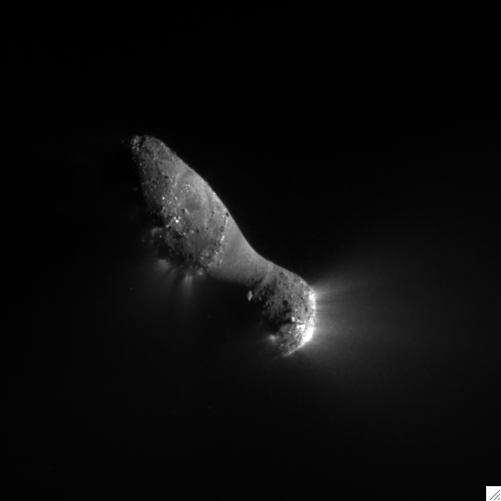

Slipping By Comet Hartley 2

This close-up view of comet Hartley 2 was taken at 7:00 a.m. PDT (10 a.m. EDT), after NASA’s EPOXI mission flew by. The spacecraft’s Medium-Resolution Instrument snapped the picture from a distance of 849 kilometers (528 miles). The sun is to the right.

The comet’s nucleus, or main body, is approximately 2 kilometers (1.2 miles) long and .4 kilometers (.25 miles) at the “neck,” or most narrow portion. Jets can be seen streaming out of the nucleus.

Credit: NASA/JPL-Caltech/UMD